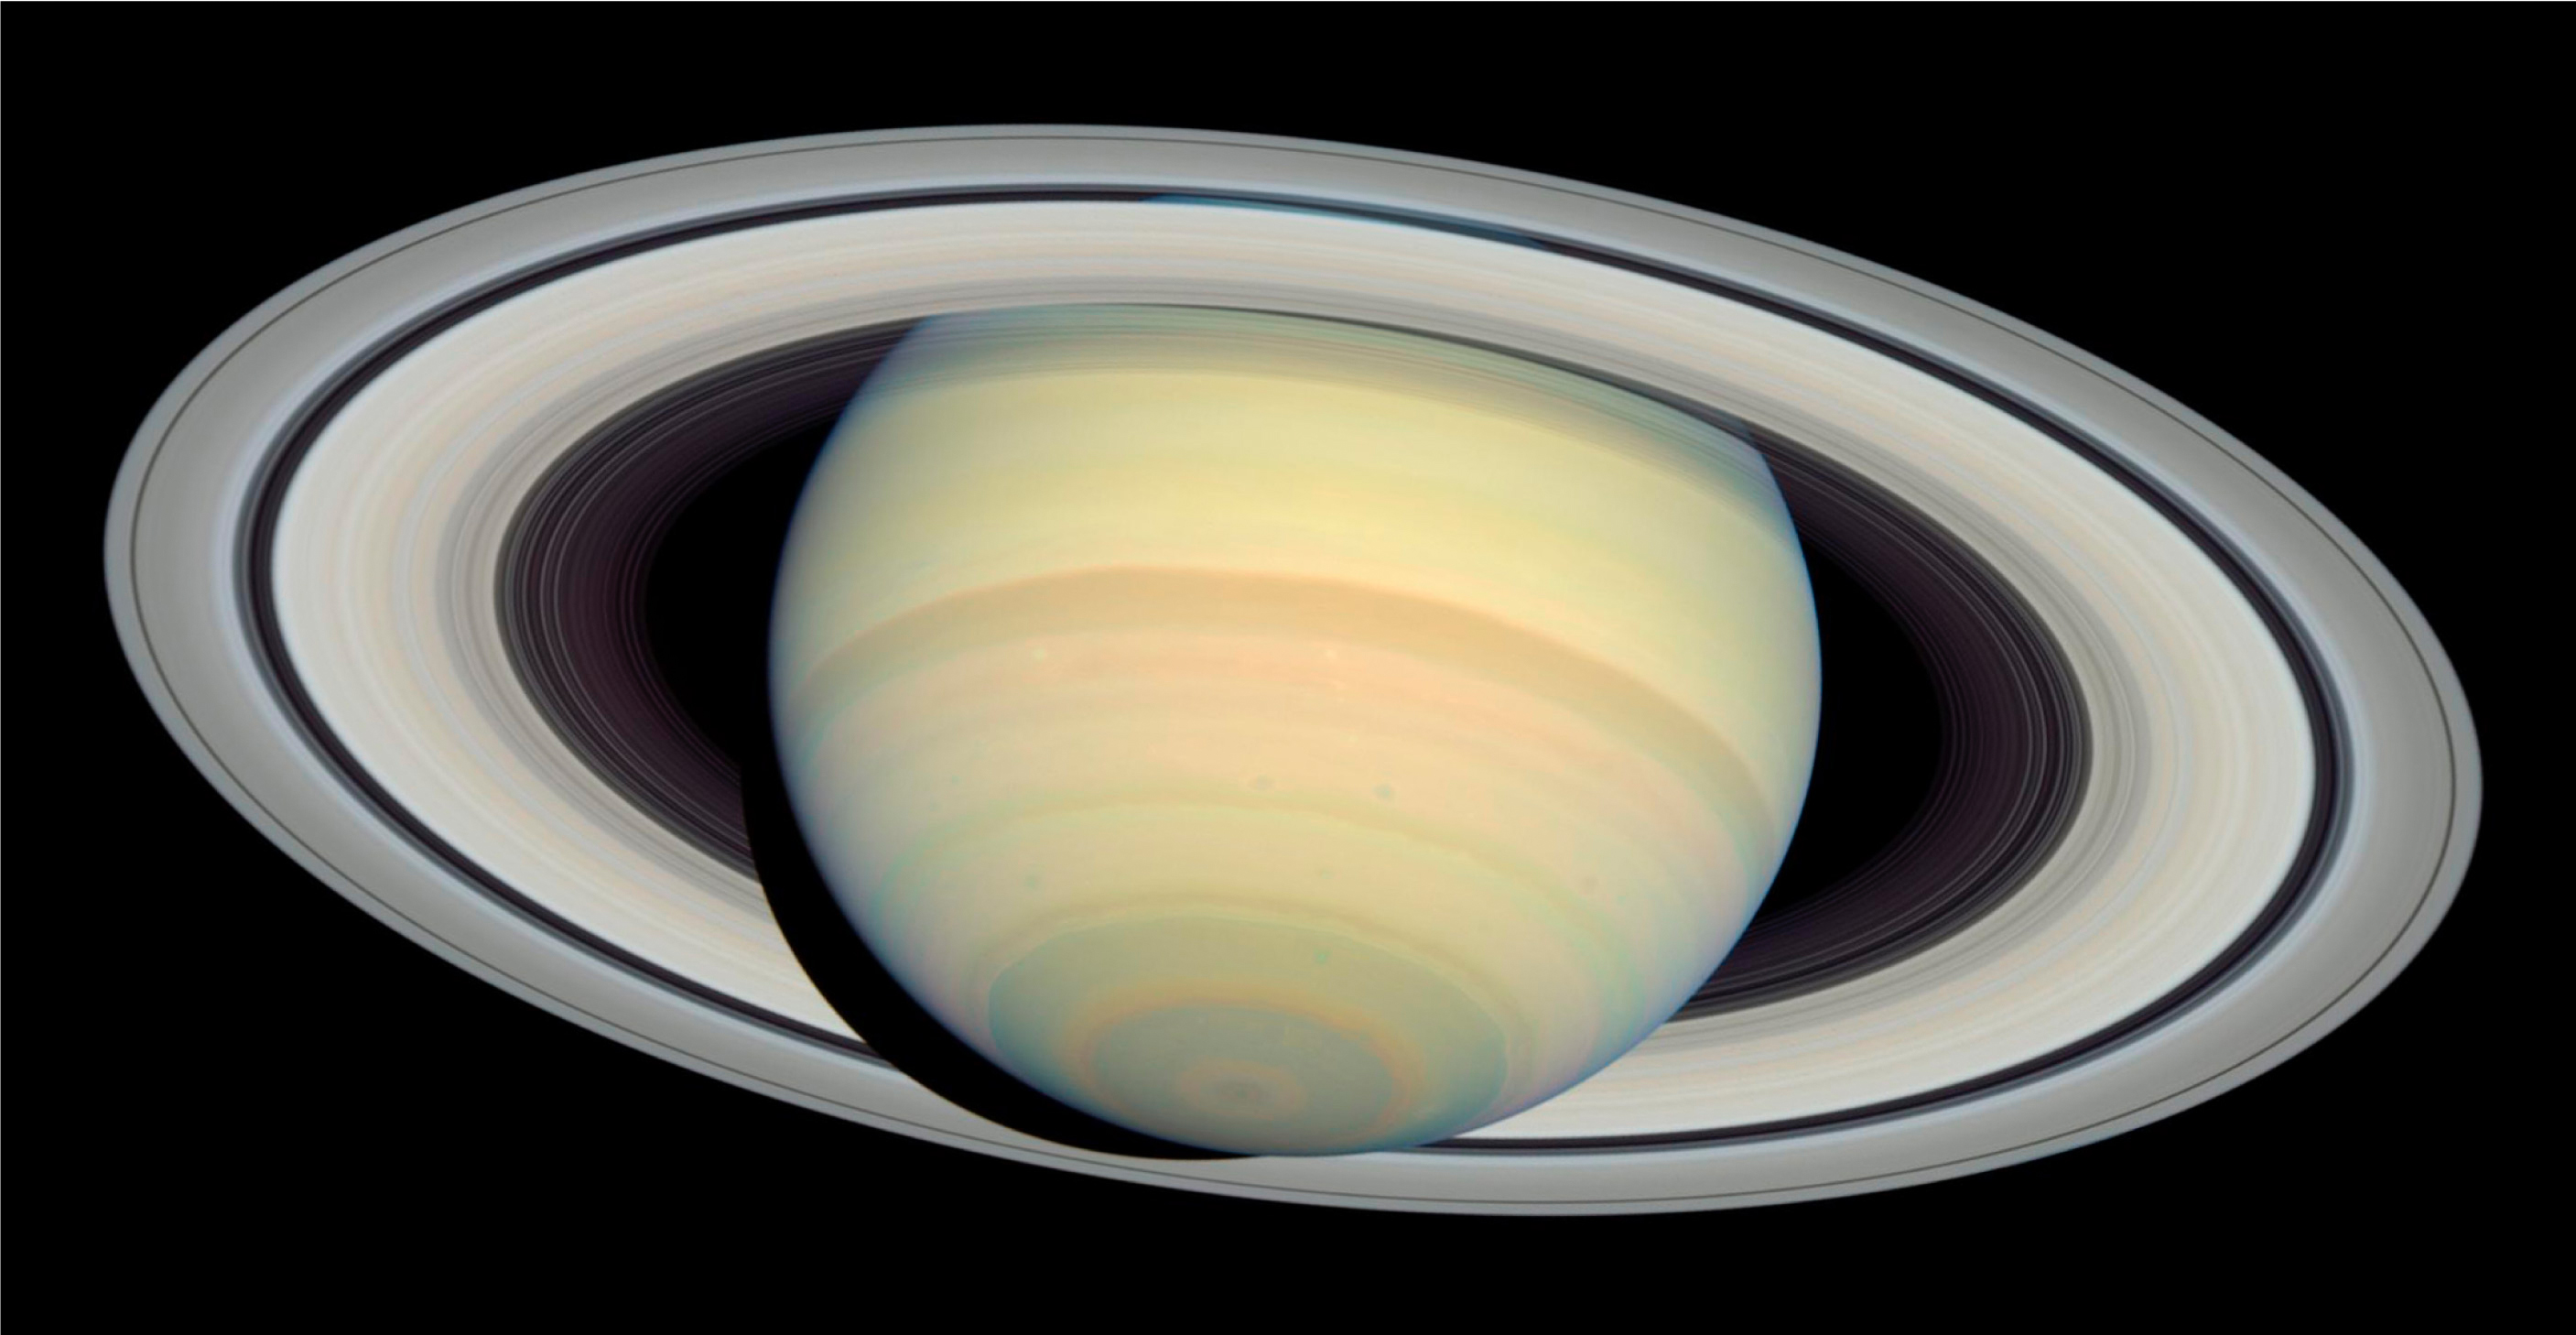

Saturn from Far and Near (Hubble Space Telescope)

This image is a view from NASA’s Earth-orbiting Hubble Space Telescope taken on March 22, 2004. Camera exposures in four filters (blue, blue-green, green and red) were combined to form the Hubble image and render colors similar to what the eye would see through a telescope focused on Saturn. The subtle pastel colors of ammonia-methane clouds trace a variety of atmospheric dynamics. Saturn displays its familiar banded structure, with haze and clouds at various altitudes. Like Jupiter, all bands are parallel to Saturn’s equator. The magnificent rings, at nearly their maximum tilt toward Earth, show subtle hues which indicate the trace chemical differences in their icy composition.

For related images, see also PIA05981 and PIA05983.

Credit: NASA, ESA and Erich Karkoschka (University of Arizona)